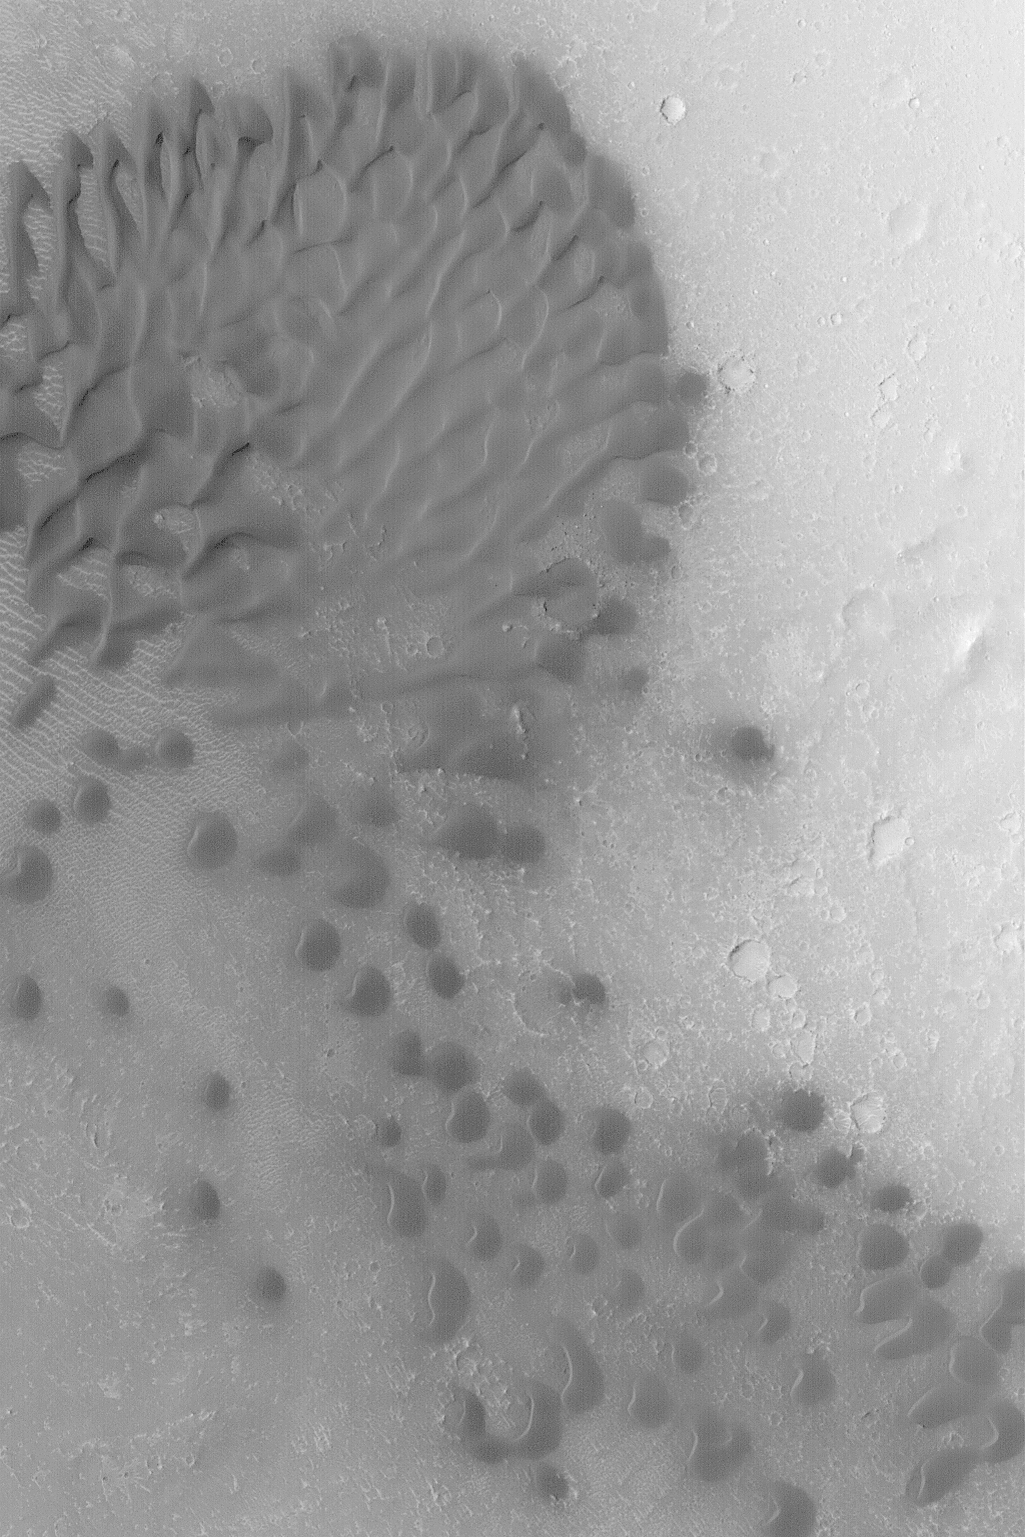

Intracrater Dune Field

MGS MOC Release No. MOC2-458, 20 August 2003

This Mars Global Surveyor (MGS) Mars Orbiter Camera (MOC) image shows a field of dark sand dunes trapped on the floor of a crater near Cerberus at 8.6°N, 190.9°W. The local winds within the crater have shaped these dunes such that they all reflect a general trend of sand transport toward the west and southwest (left/lower left). This image covers an area 3 km (1.9 mi) across. Sunlight illuminates the scene from the left/lower left.

Credit: NASA/JPL/Malin Space Science Systems